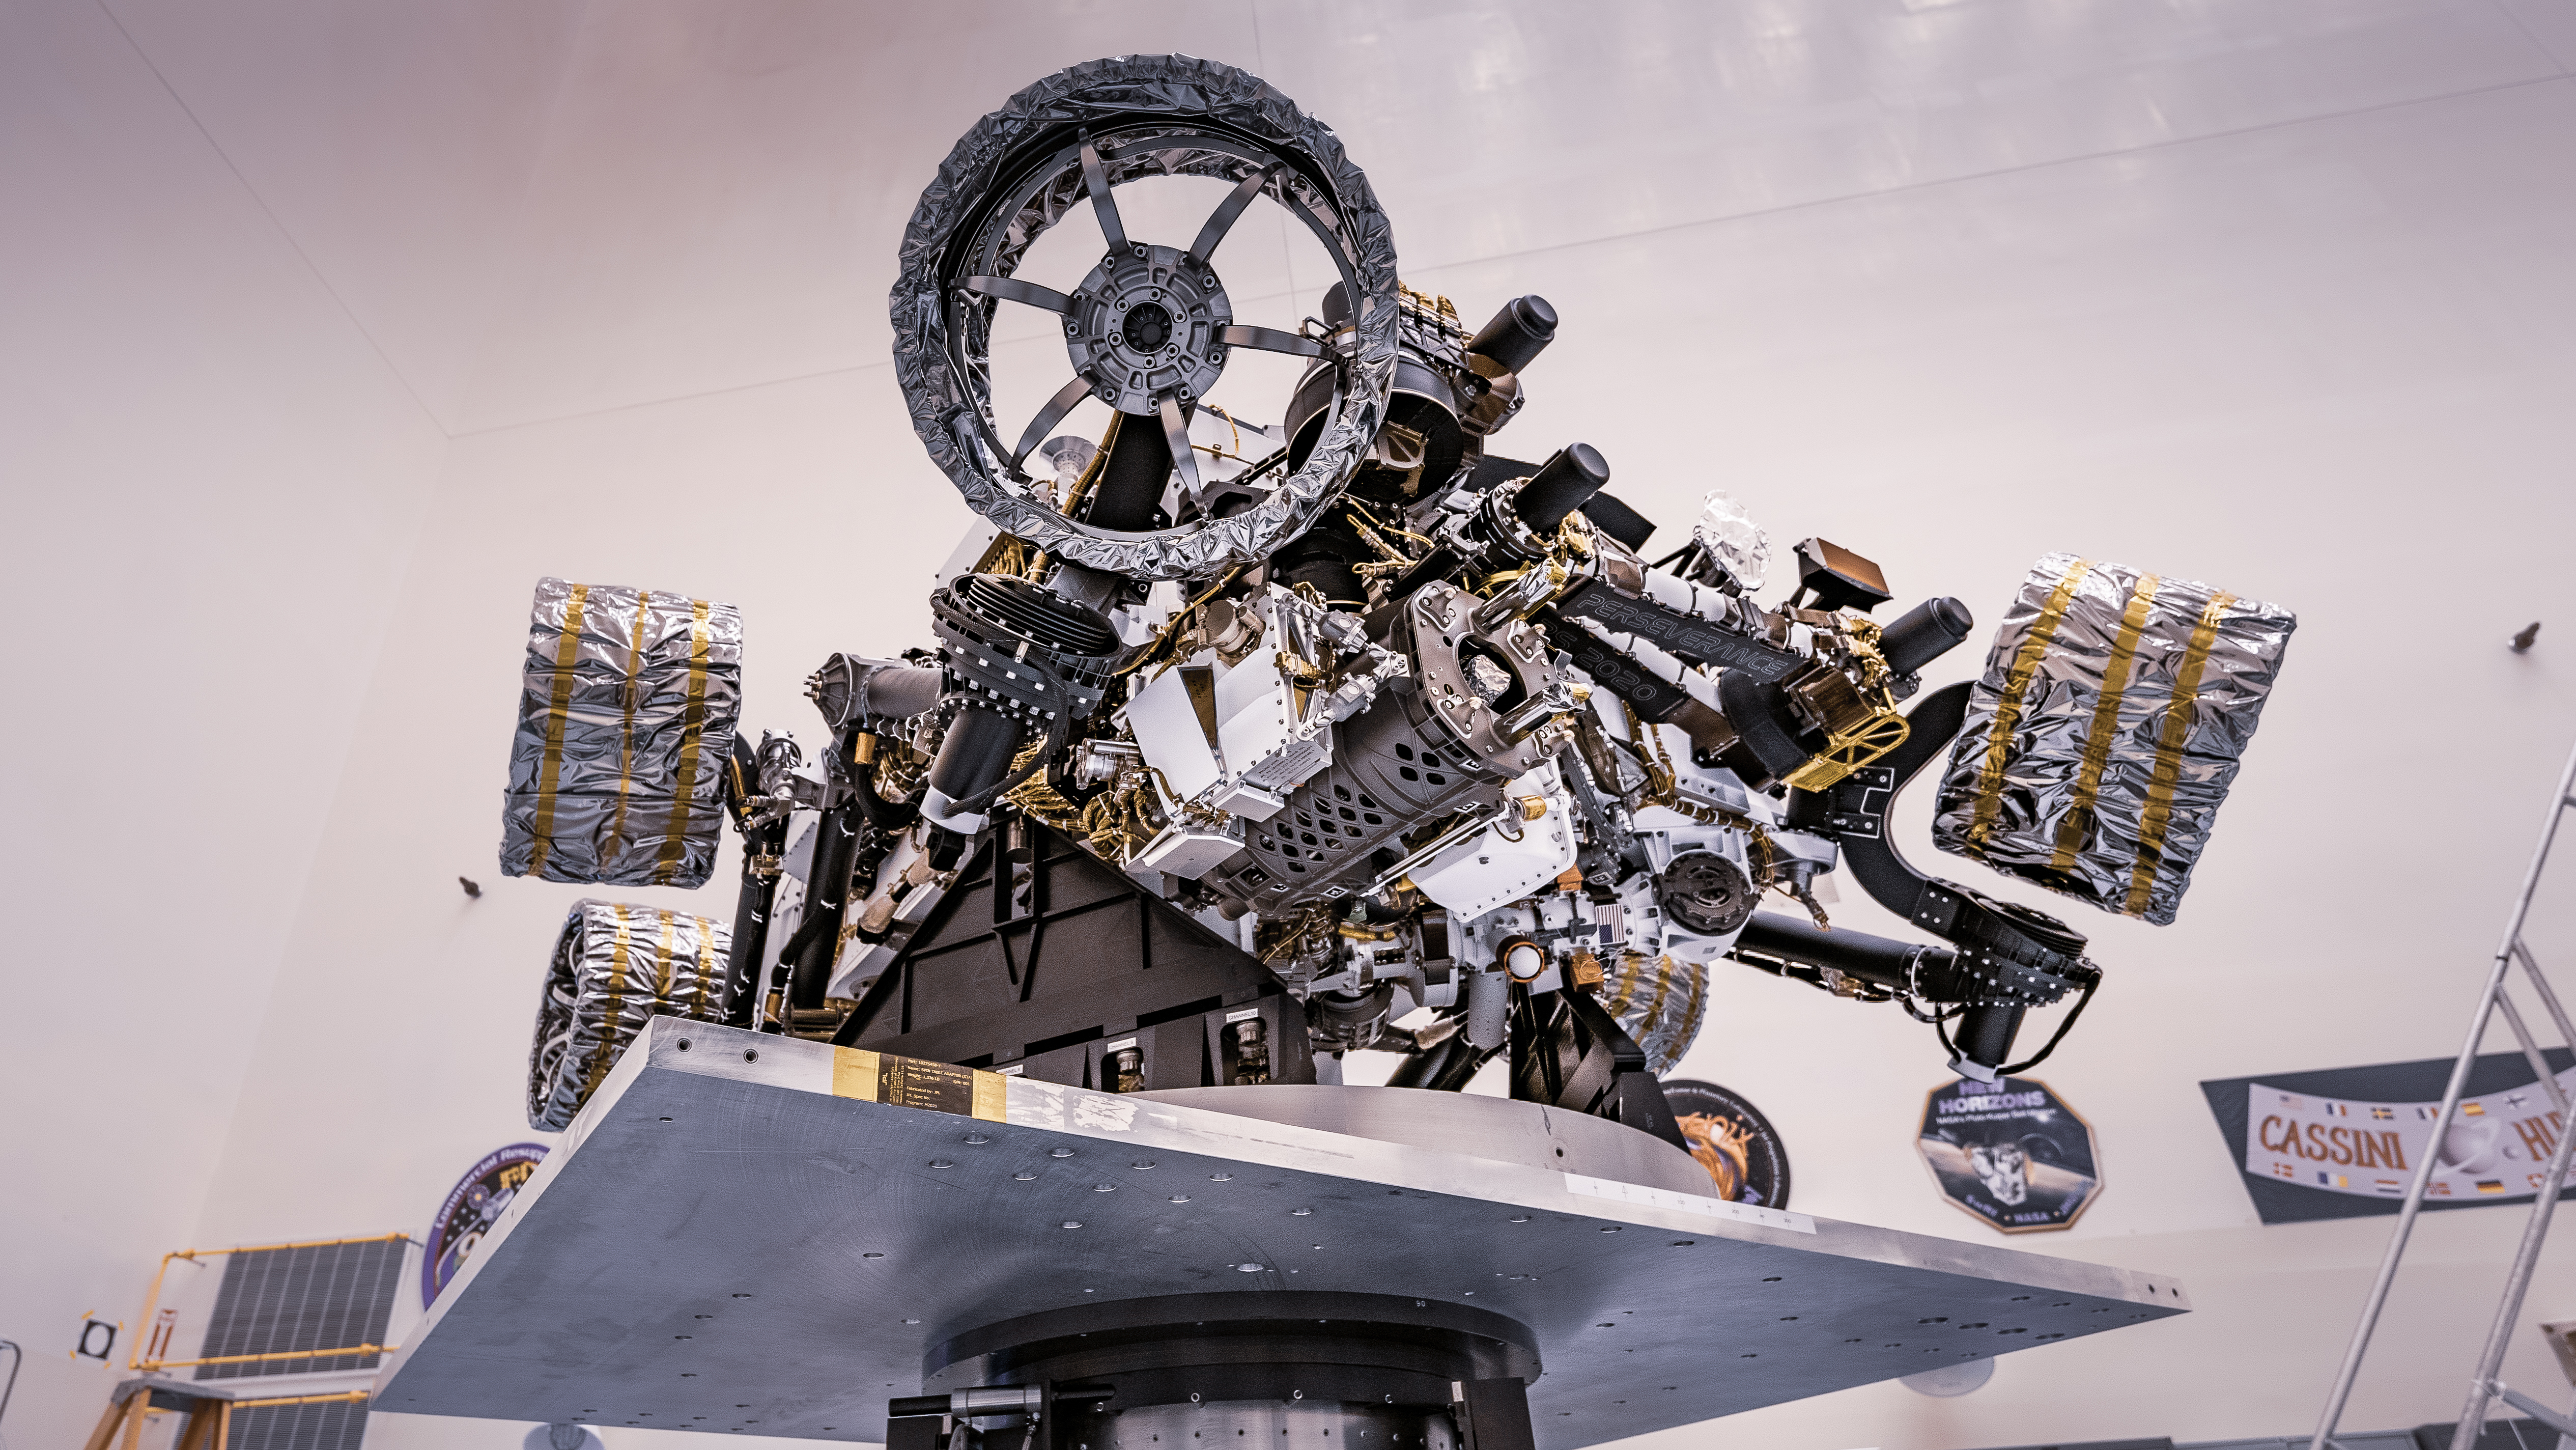

Perseverance Rover on Spin Table at Kennedy Space Center

NASA’s Perseverance rover can be seen attached to a spin table during a test of its mass properties at the Kennedy Space Center in Florida. During the test, the rover was rotated clockwise and counterclockwise to determine its center of gravity, or the point at which weight is evenly dispersed on all sides. The image was taken on April 7, 2020.

Credit: NASA/JPL-Caltech